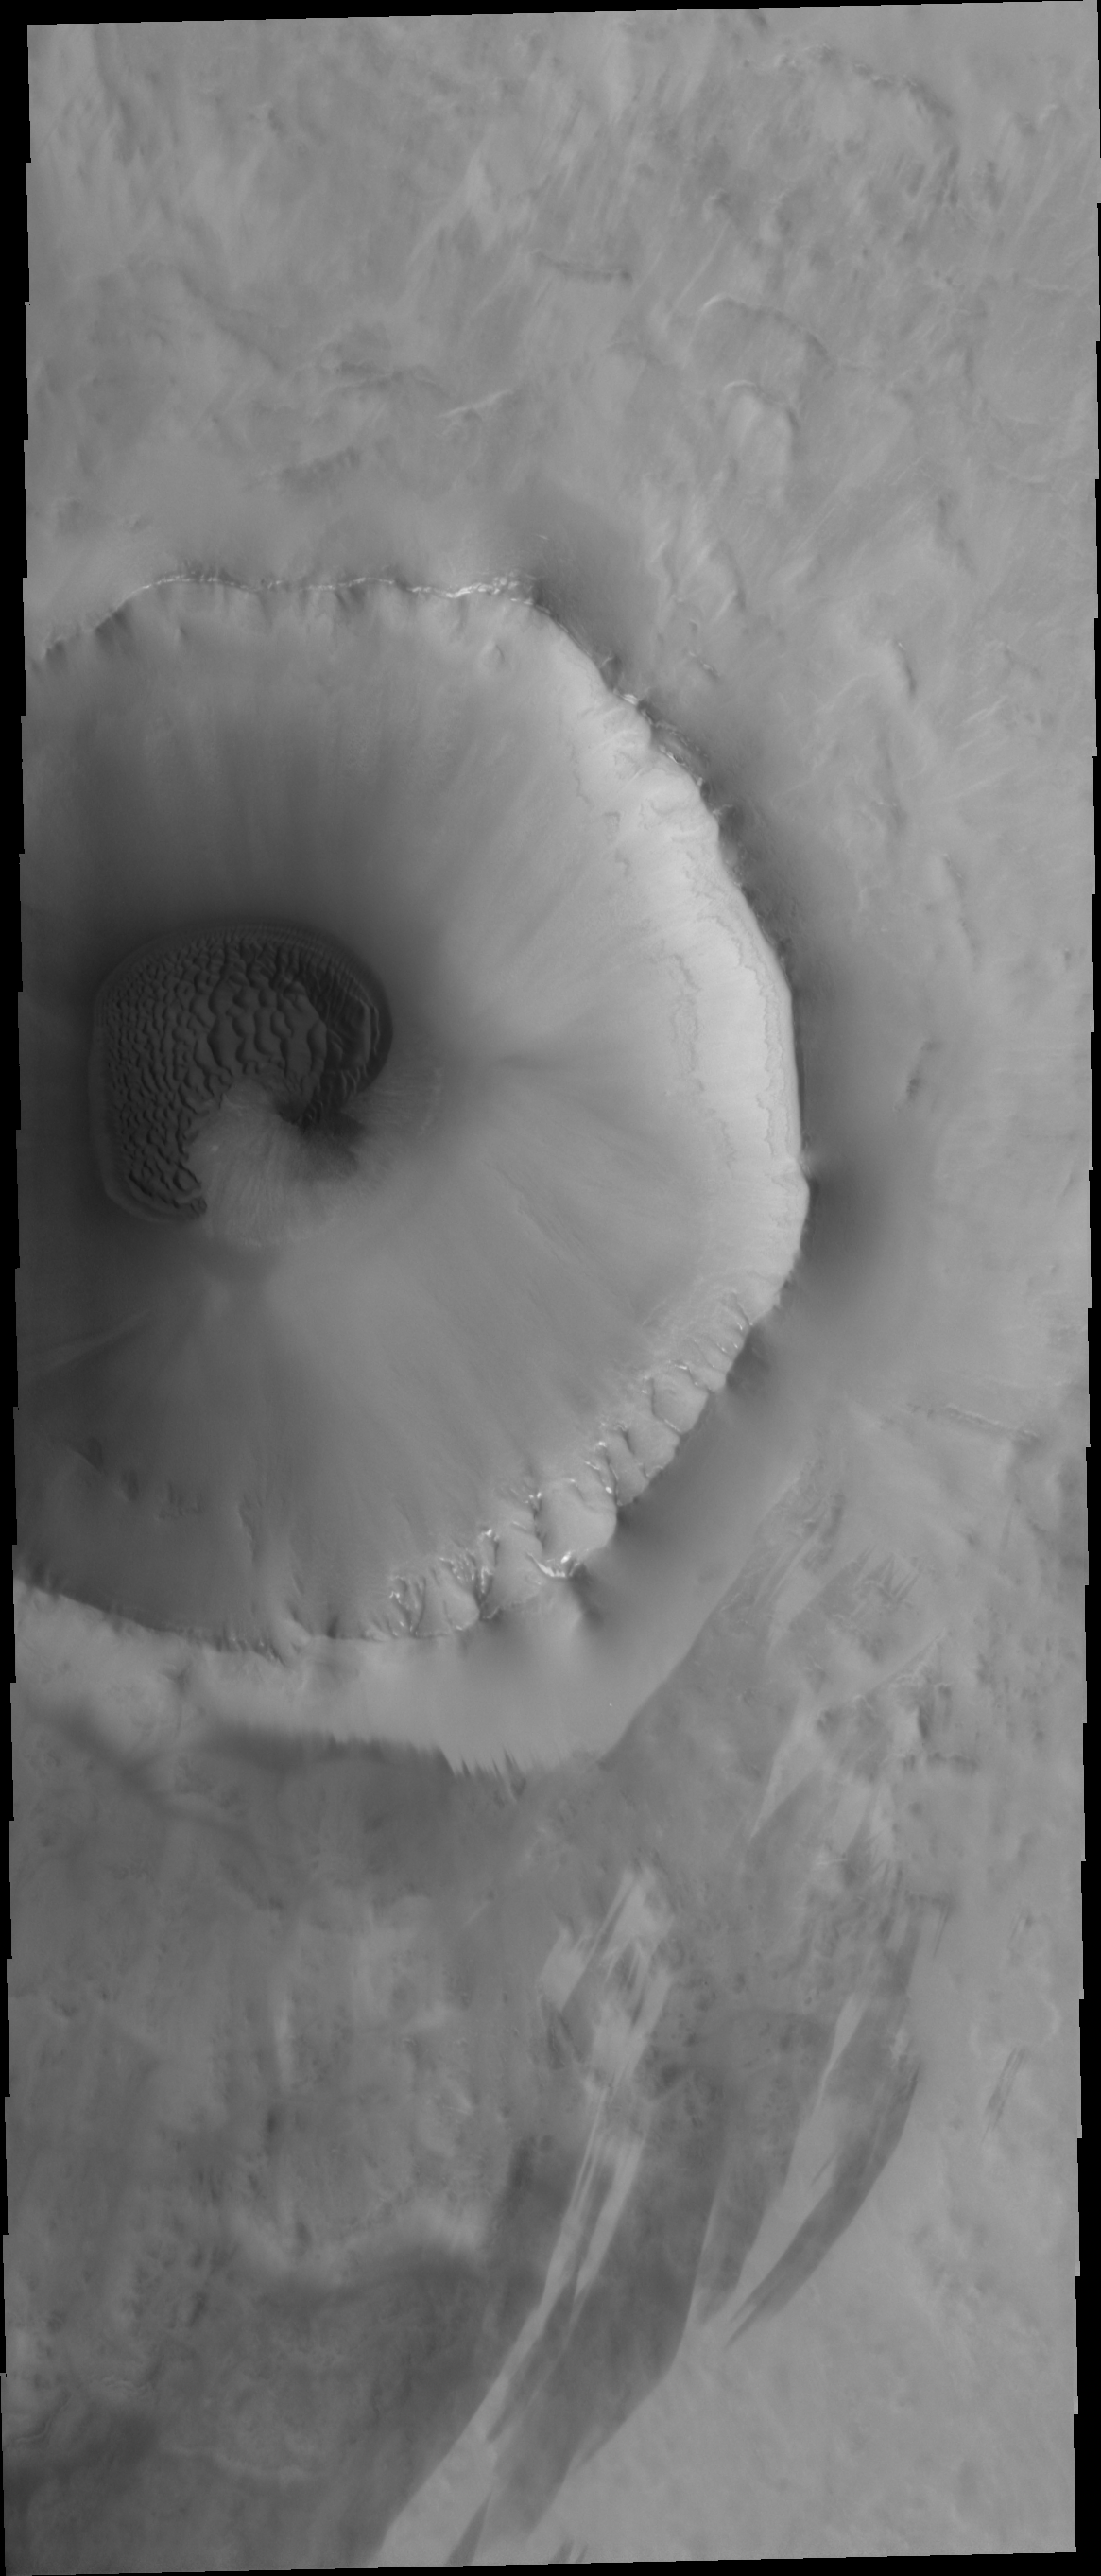

Crater Dunes

A sand sheet with surface dune forms fills part of the floor of this unnamed crater. Many craters in the northern plains of Vastitas Borealis contain sand sheets.

Credit: NASA/JPL-Caltech/ASU